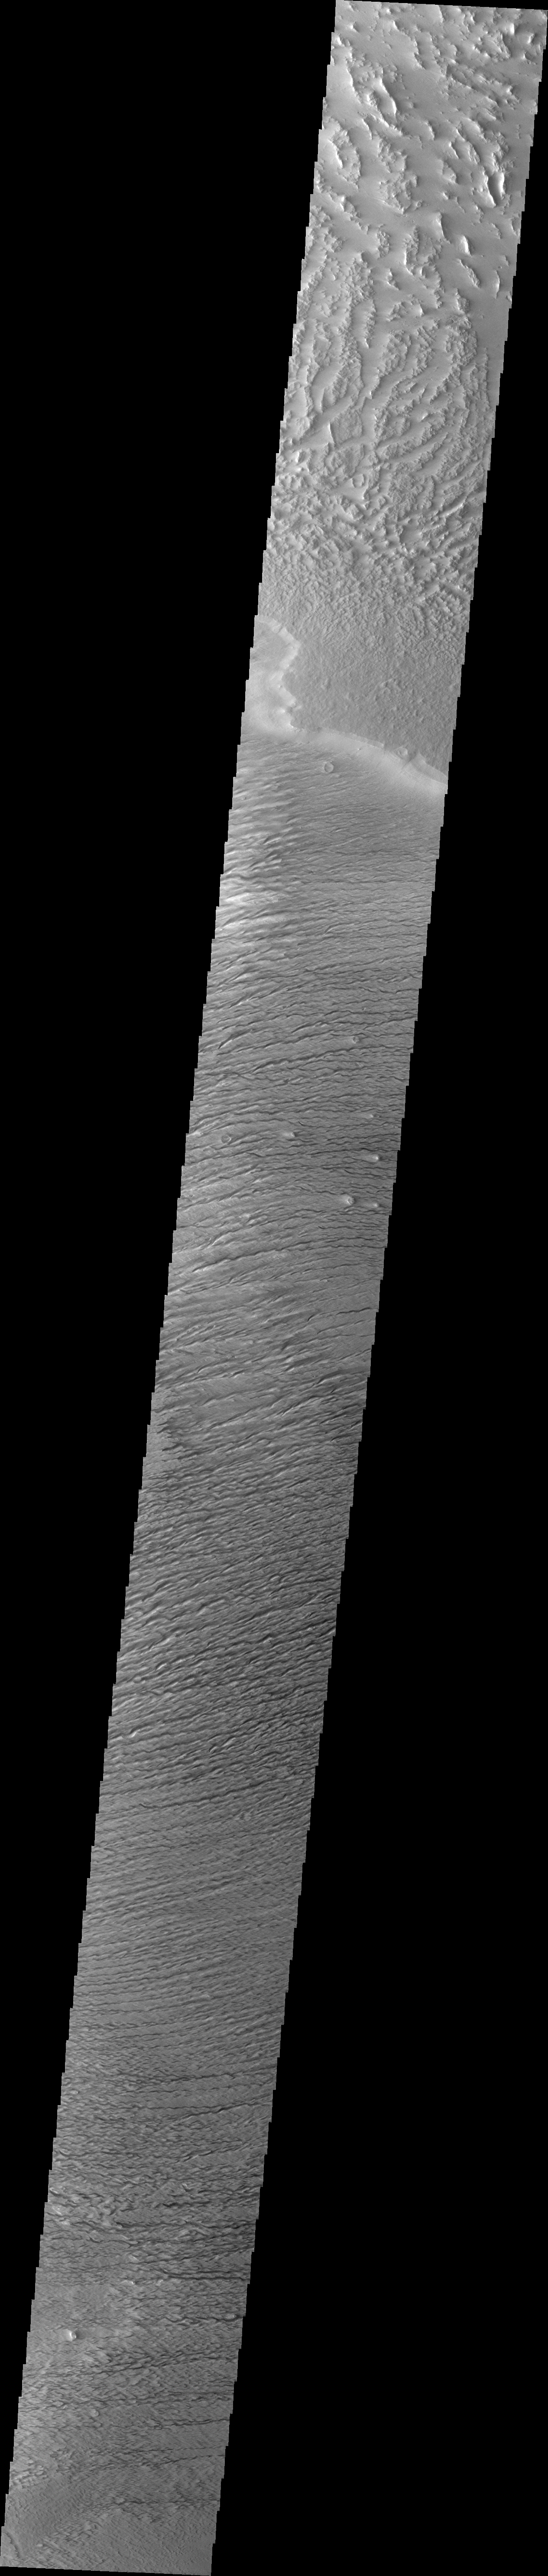

Medusa Fossae Textures

The Medusa Fossae Formation is located east of the Tharsis volcanoes. The material(s) of the formation are easily eroded by the wind and many different wind sculpted textures are found in images of this region.

Image information: VIS instrument. Latitude 5.5N, Longitude 221.3E. 36 meter/pixel resolution.

Please see the THEMIS Data Citation Note for details on crediting THEMIS images.

Note: this THEMIS visual image has not been radiometrically nor geometrically calibrated for this preliminary release. An empirical correction has been performed to remove instrumental effects. A linear shift has been applied in the cross-track and down-track direction to approximate spacecraft and planetary motion. Fully calibrated and geometrically projected images will be released through the Planetary Data System in accordance with Project policies at a later time.

NASA’s Jet Propulsion Laboratory manages the 2001 Mars Odyssey mission for NASA’s Office of Space Science, Washington, D.C. The Thermal Emission Imaging System (THEMIS) was developed by Arizona State University, Tempe, in collaboration with Raytheon Santa Barbara Remote Sensing. The THEMIS investigation is led by Dr. Philip Christensen at Arizona State University. Lockheed Martin Astronautics, Denver, is the prime contractor for the Odyssey project, and developed and built the orbiter. Mission operations are conducted jointly from Lockheed Martin and from JPL, a division of the California Institute of Technology in Pasadena.

Credit: NASA/JPL/ASU